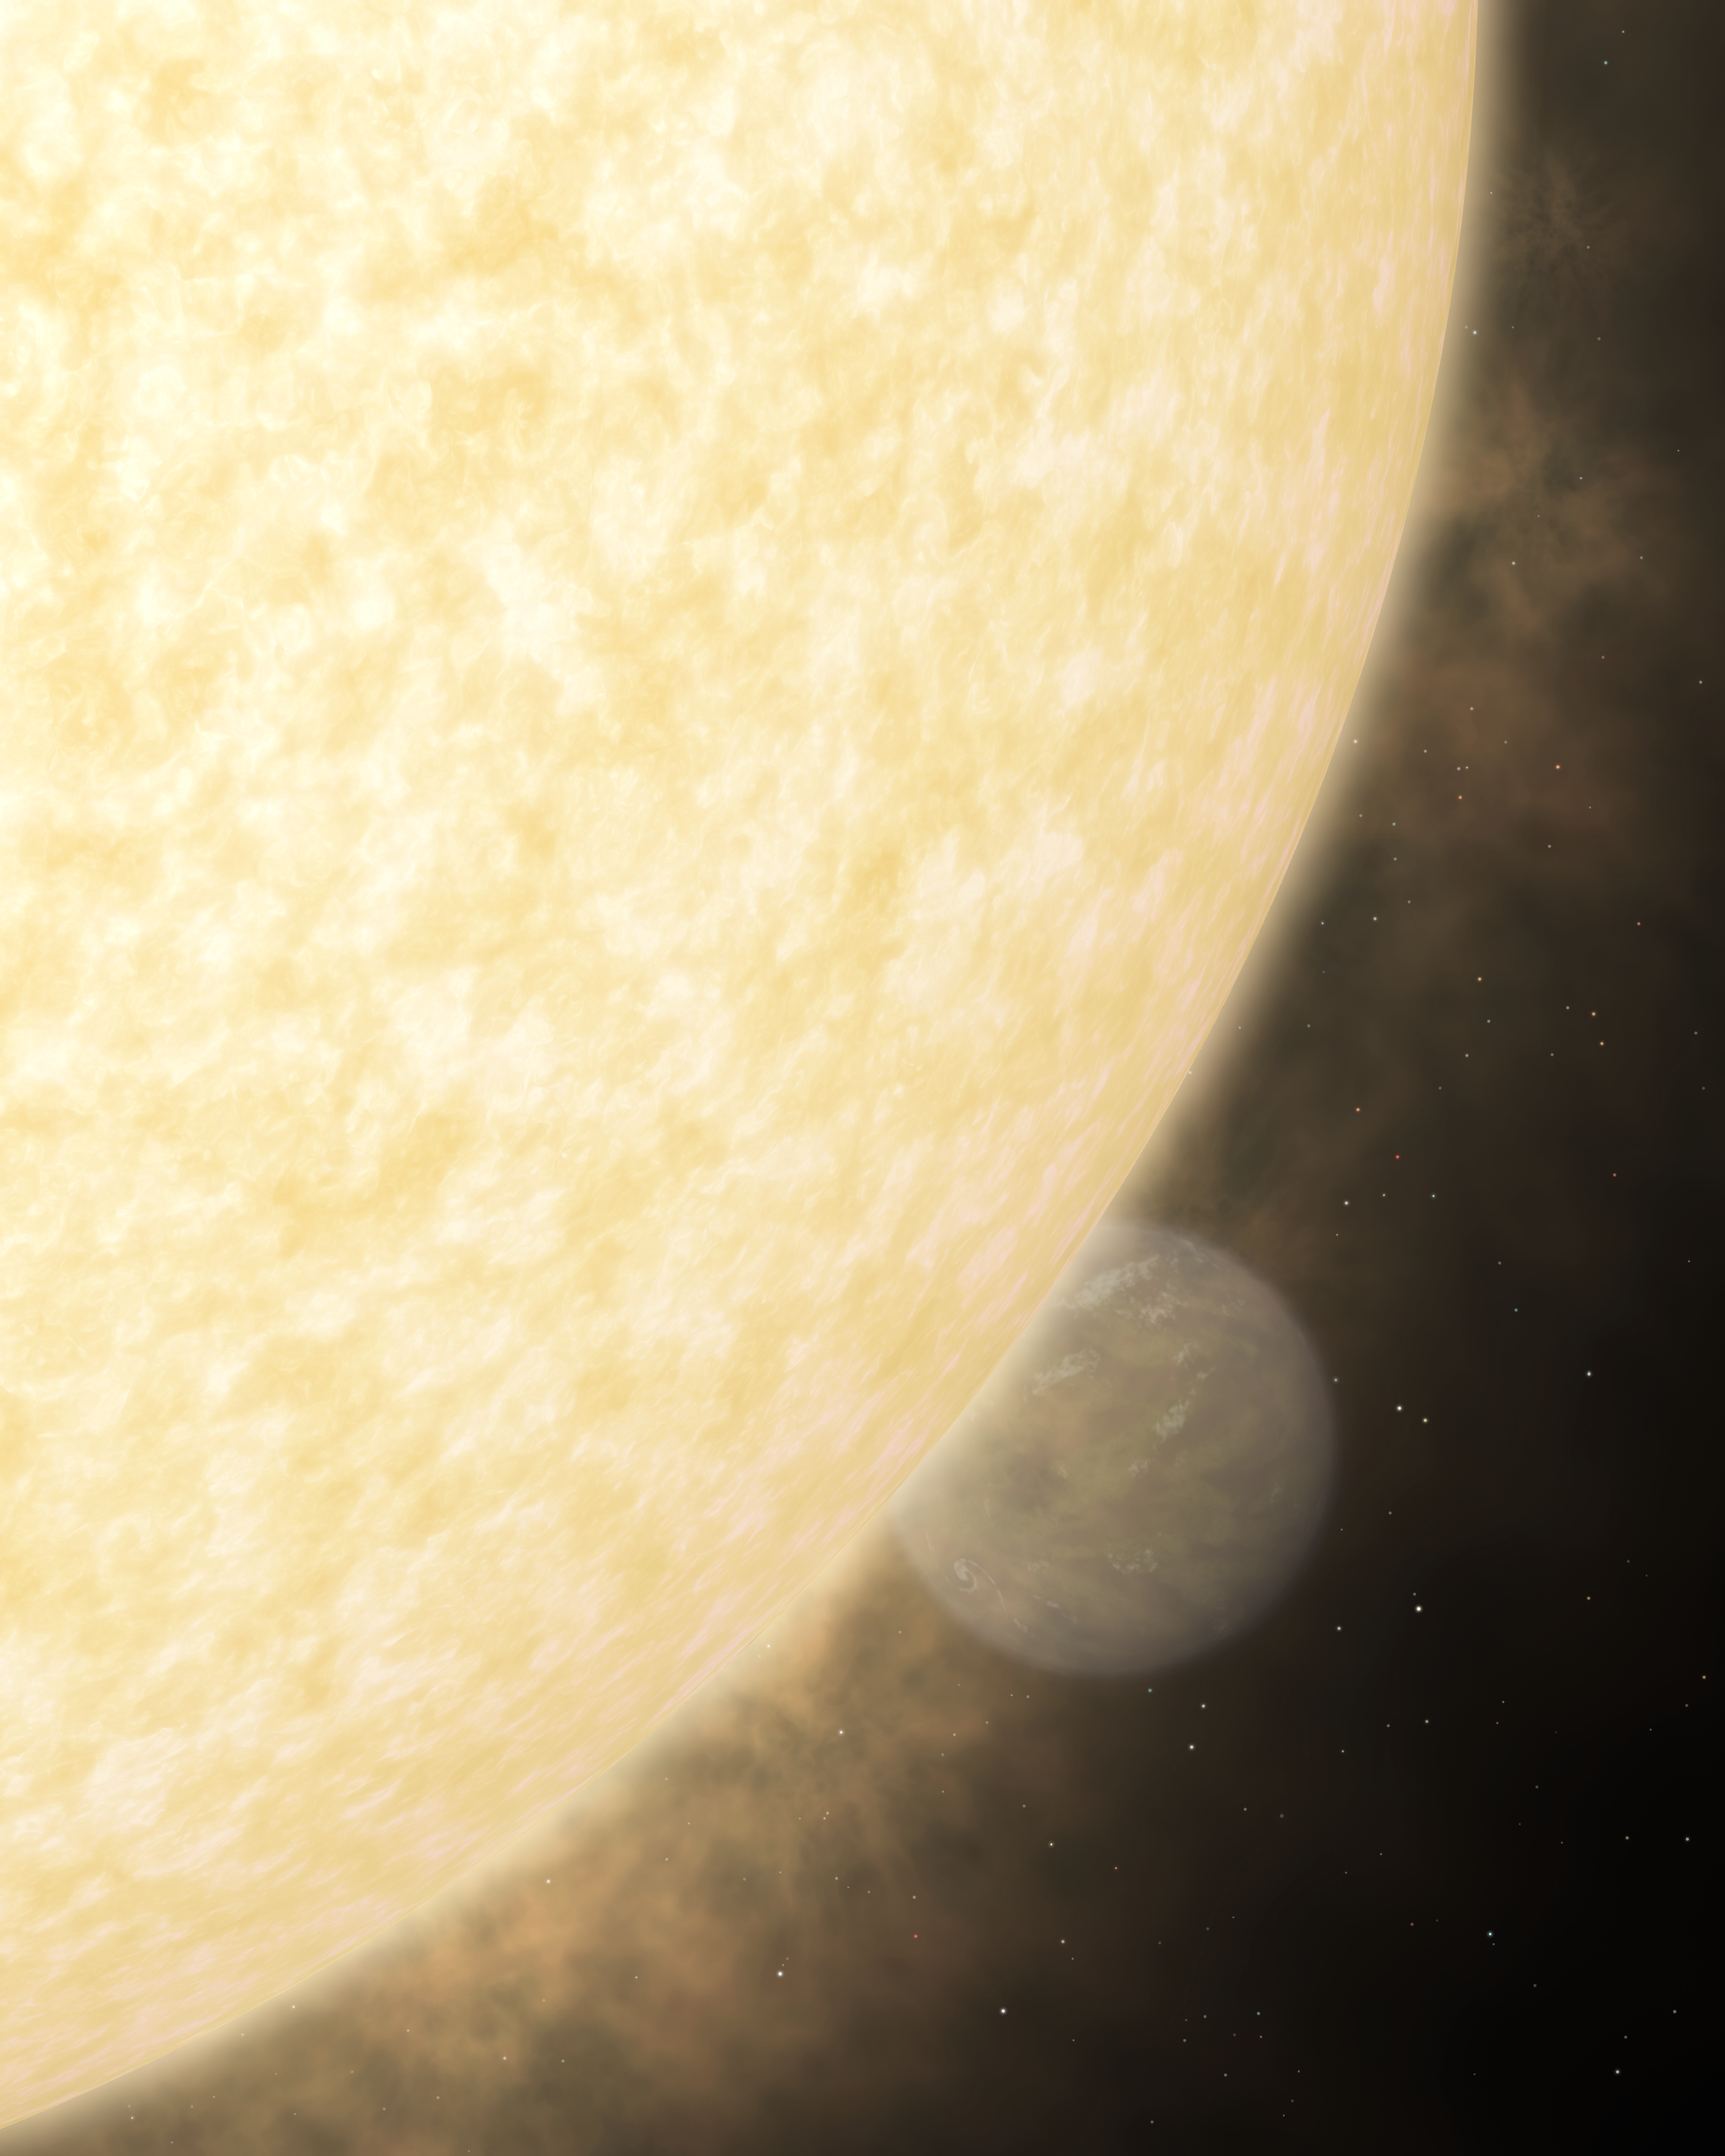

Blinded by the Light

This artist's concept shows what a fiery hot star and its close-knit planetary companion might look close up if viewed in visible. In visible light, a star shines brilliantly, overwhelming the little light that is reflected by its planet.The visible panel shows what our eyes would see if we could witness the system close up. The hot star is yellow because, like our Sun, it is brightest in yellow wavelengths. The warm planet, on the other hand, is brightest in infrared light, which we can't see. Instead, we would see the glimmer of star light that the planet reflects.

Credit: NASA/JPL-Caltech/R. Hurt (SSC)